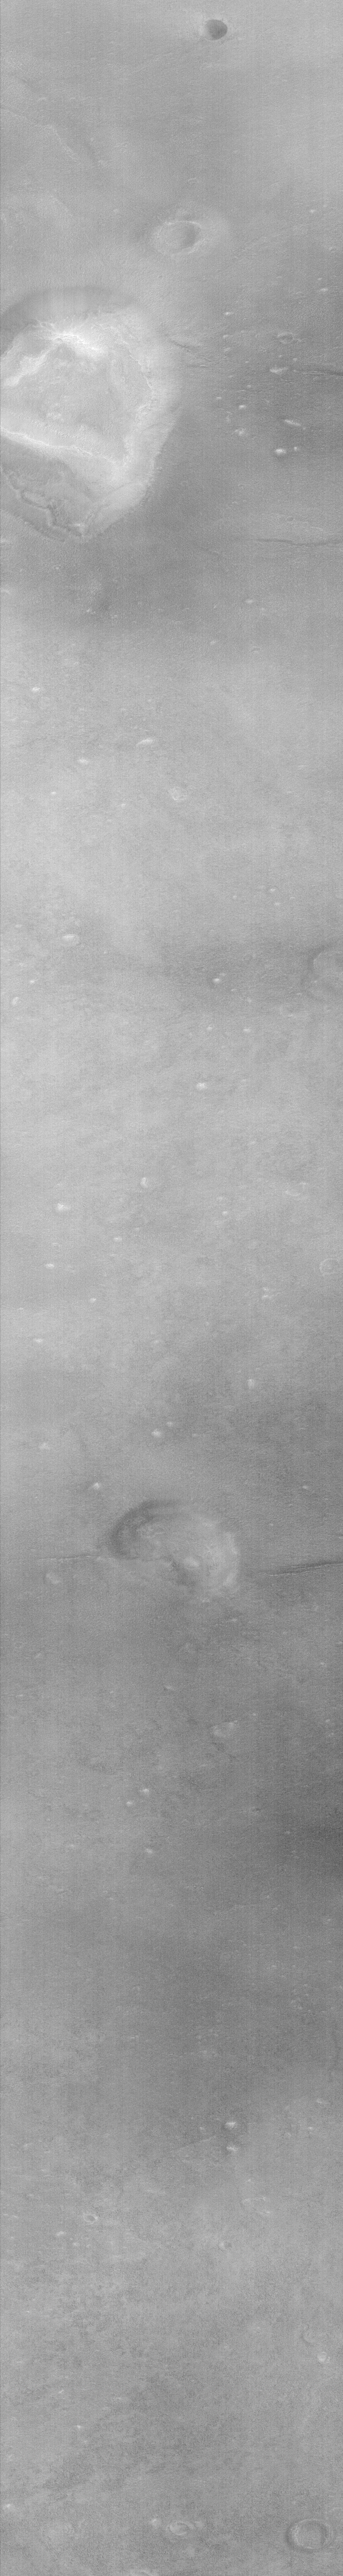

Cydonia: Two Years Later

The recent motion picture, “Mission to Mars,” takes as part of its premise that certain features in the Cydonia region of Mars were constructed as monuments by ancient Martians. This idea–widely popularized in books, magazines, tabloids and other news/infotainment media–has its origin in the chance observation (in 1976) by one of the Viking Orbiter spacecraft of a face-like hill. On April 5, 1998, the Mars Global Surveyor (MGS) spacecraft performed a specially-planned maneuver to photograph the “Face on Mars.” Having successfully imaged the “Face” on its first attempt, two additional maneuvers were used to observe other purported “artificial” features: the “City” (a cluster of small mountains west-southwest of the “Face”) and the “City Square” (a group of four small hills surrounded by the larger mountains of the “City”). These special observations occurred during the Science Phasing Orbits period of the MGS mission, while the spacecraft was in a 12 hour, elliptical orbit. A year later, in March 1999, MGS attained its final, circular, polar Mapping Orbit, from which it has now subsequently observed the planet for a year. During this year of mapping, the Mars Orbiter Camera (MOC) has continued to make observations within the Cydonia region whenever the MGS spacecraft has flown over that area.

The above figure shows the location of all high resolution (narrow angle) MOC images of the Cydonia region that have been obtained to date, including the first three taken in 1998 (PIA01240, PIA01241, AND PIA01440). These images are superimposed upon a mosaic of Viking images taken during the 1970’s. Images acquired during the Science Phasing Orbit period of 1998 slant from bottom left to top right; Mapping Phase images (from 1999 and 2000) slant from lower right to upper left. Owing to the nature of the orbit, and in particular to the limitations on controlling the location of the orbit, the longitudinal distribution of images (left/right in the images above) is distinctly non-uniform. An attempt to take a picture of a portion of the “Face” itself in mid-February 2000 was foiled when the MGS spacecraft experienced a sequencing error and most of that day’s data were not returned to Earth. Only the first 97 lines were received; the image’s planned footprint is shown as a dashed box. This image is one in a series of eight.

Credit: NASA/JPL/MSSS